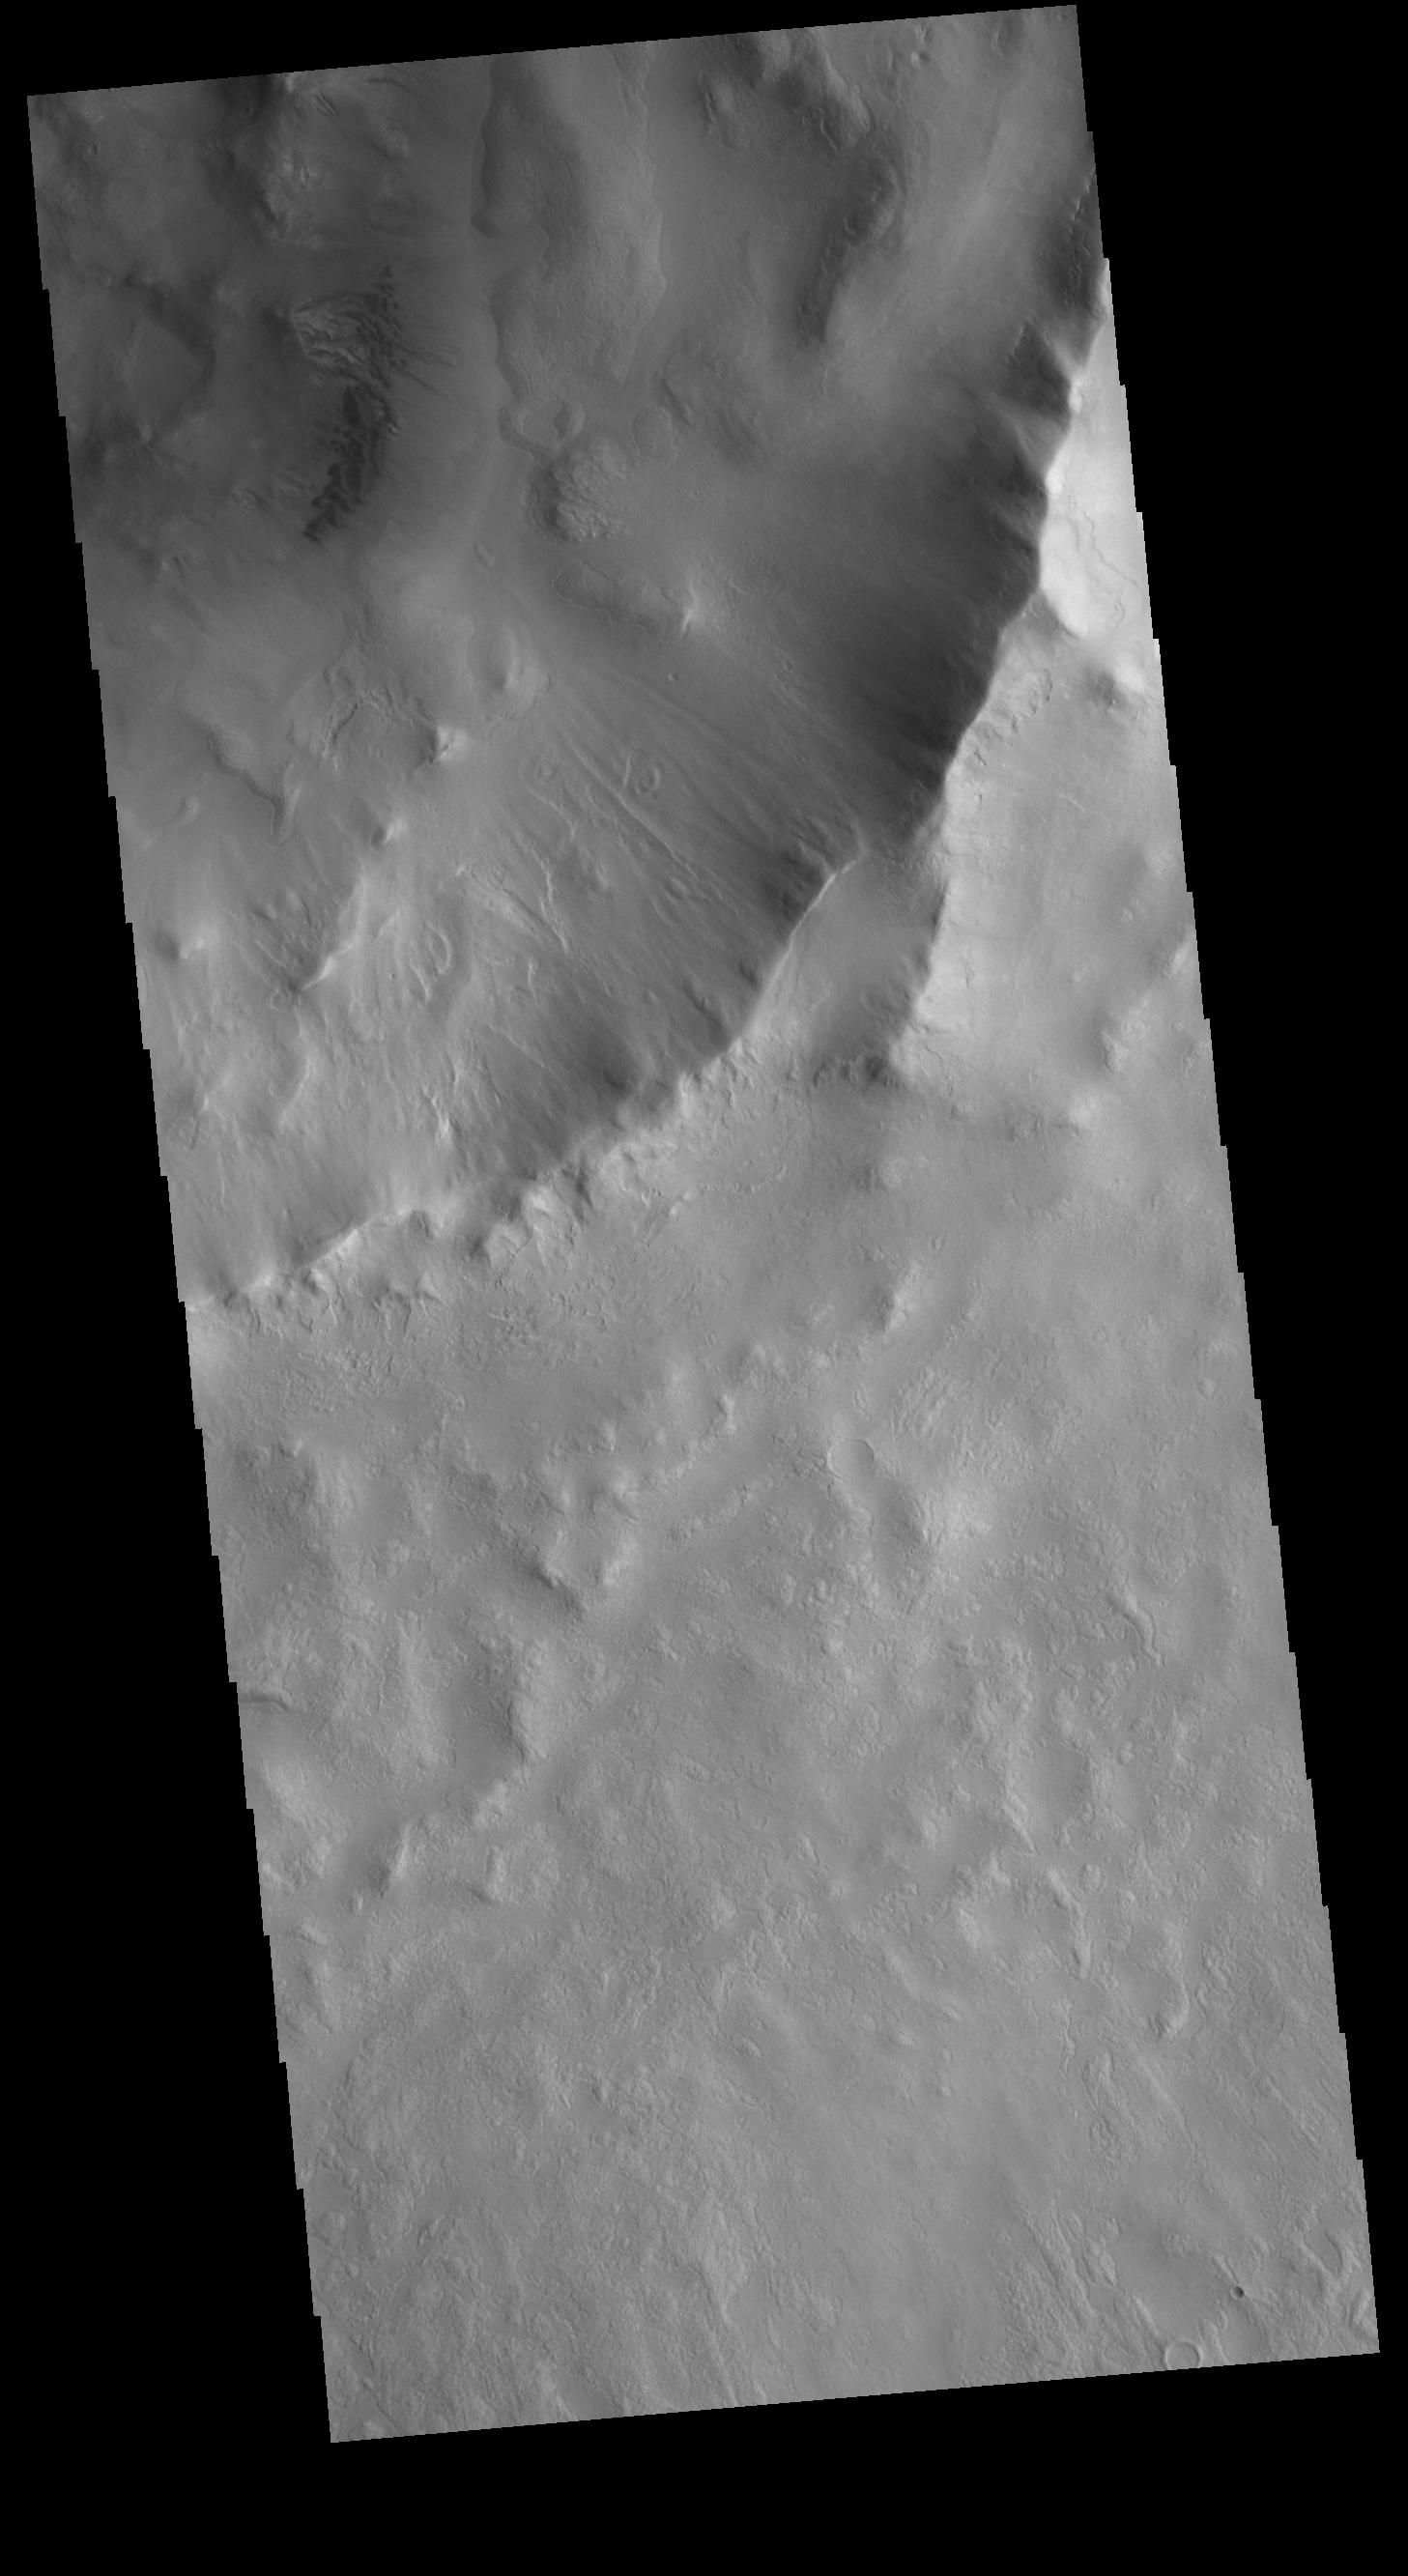

Micoud Crater

Today’s VIS image shows the southeastern portion of Micoud Crater. Micoud Crater is located in Vastitas Borealis. A small group of sand dunes is located on the floor of the crater, visible in the upper left portion of the image.

Credit: NASA/JPL-Caltech/ASU